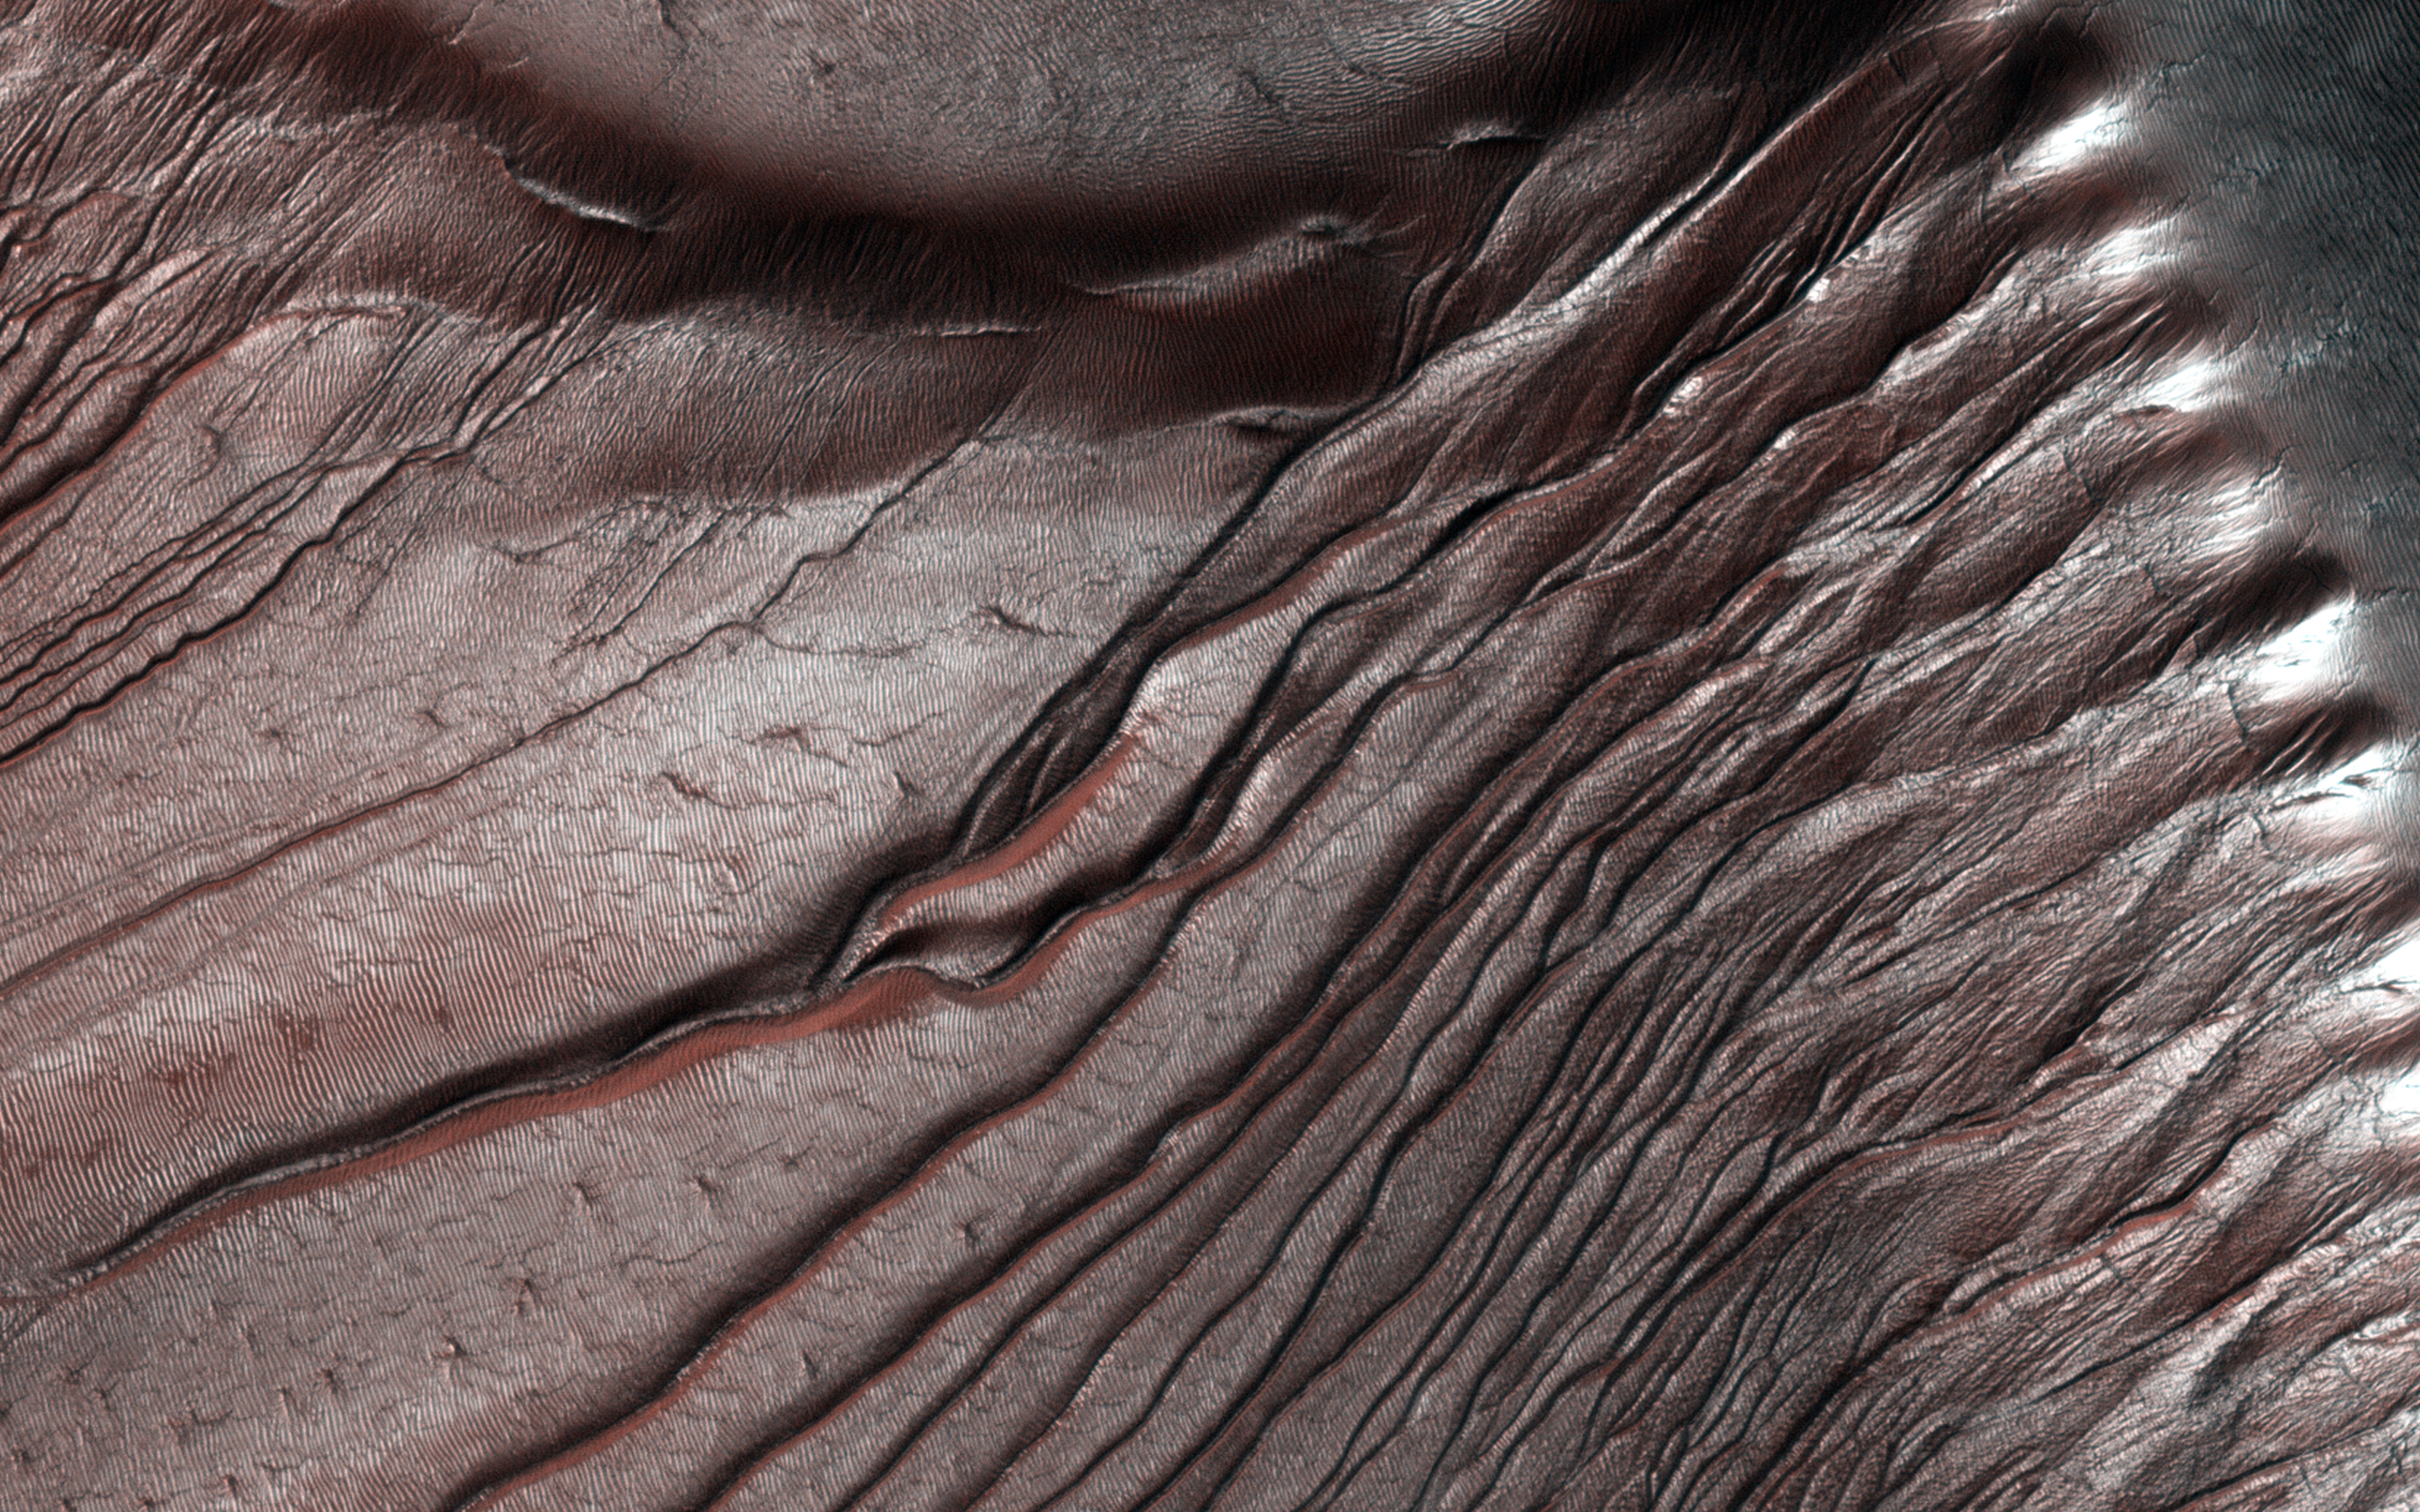

Fall Frost Accumulation on Russell Crater Dunes

Russell Crater dunes are a favorite target for HiRISE images not only because of their incredible beauty, but for how we can measure the accumulation of frost year after year in the fall, and its disappearance in the spring.

The frost is, of course, carbon dioxide ice that often sublimates (going directly from a solid to a gas) during the Martian spring. HiRISE takes images of the same areas on Mars in order to study seasonal changes like this. In an area like Russell Crater — a very ancient impact crater about 140 kilometers in diameter — we can follow changes in the terrain by comparing images taken at different times. This helps give us a better understanding of active processes on the Red Planet.

HiRISE is one of six instruments on NASA’s Mars Reconnaissance Orbiter. The University of Arizona, Tucson, operates the orbiter’s HiRISE camera, which was built by Ball Aerospace & Technologies Corp., Boulder, Colo. NASA’s Jet Propulsion Laboratory, a division of the California Institute of Technology in Pasadena, manages the Mars Reconnaissance Orbiter Project for the NASA Science Mission Directorate, Washington.

Credit: NASA/JPL-Caltech/Univ. of Arizona